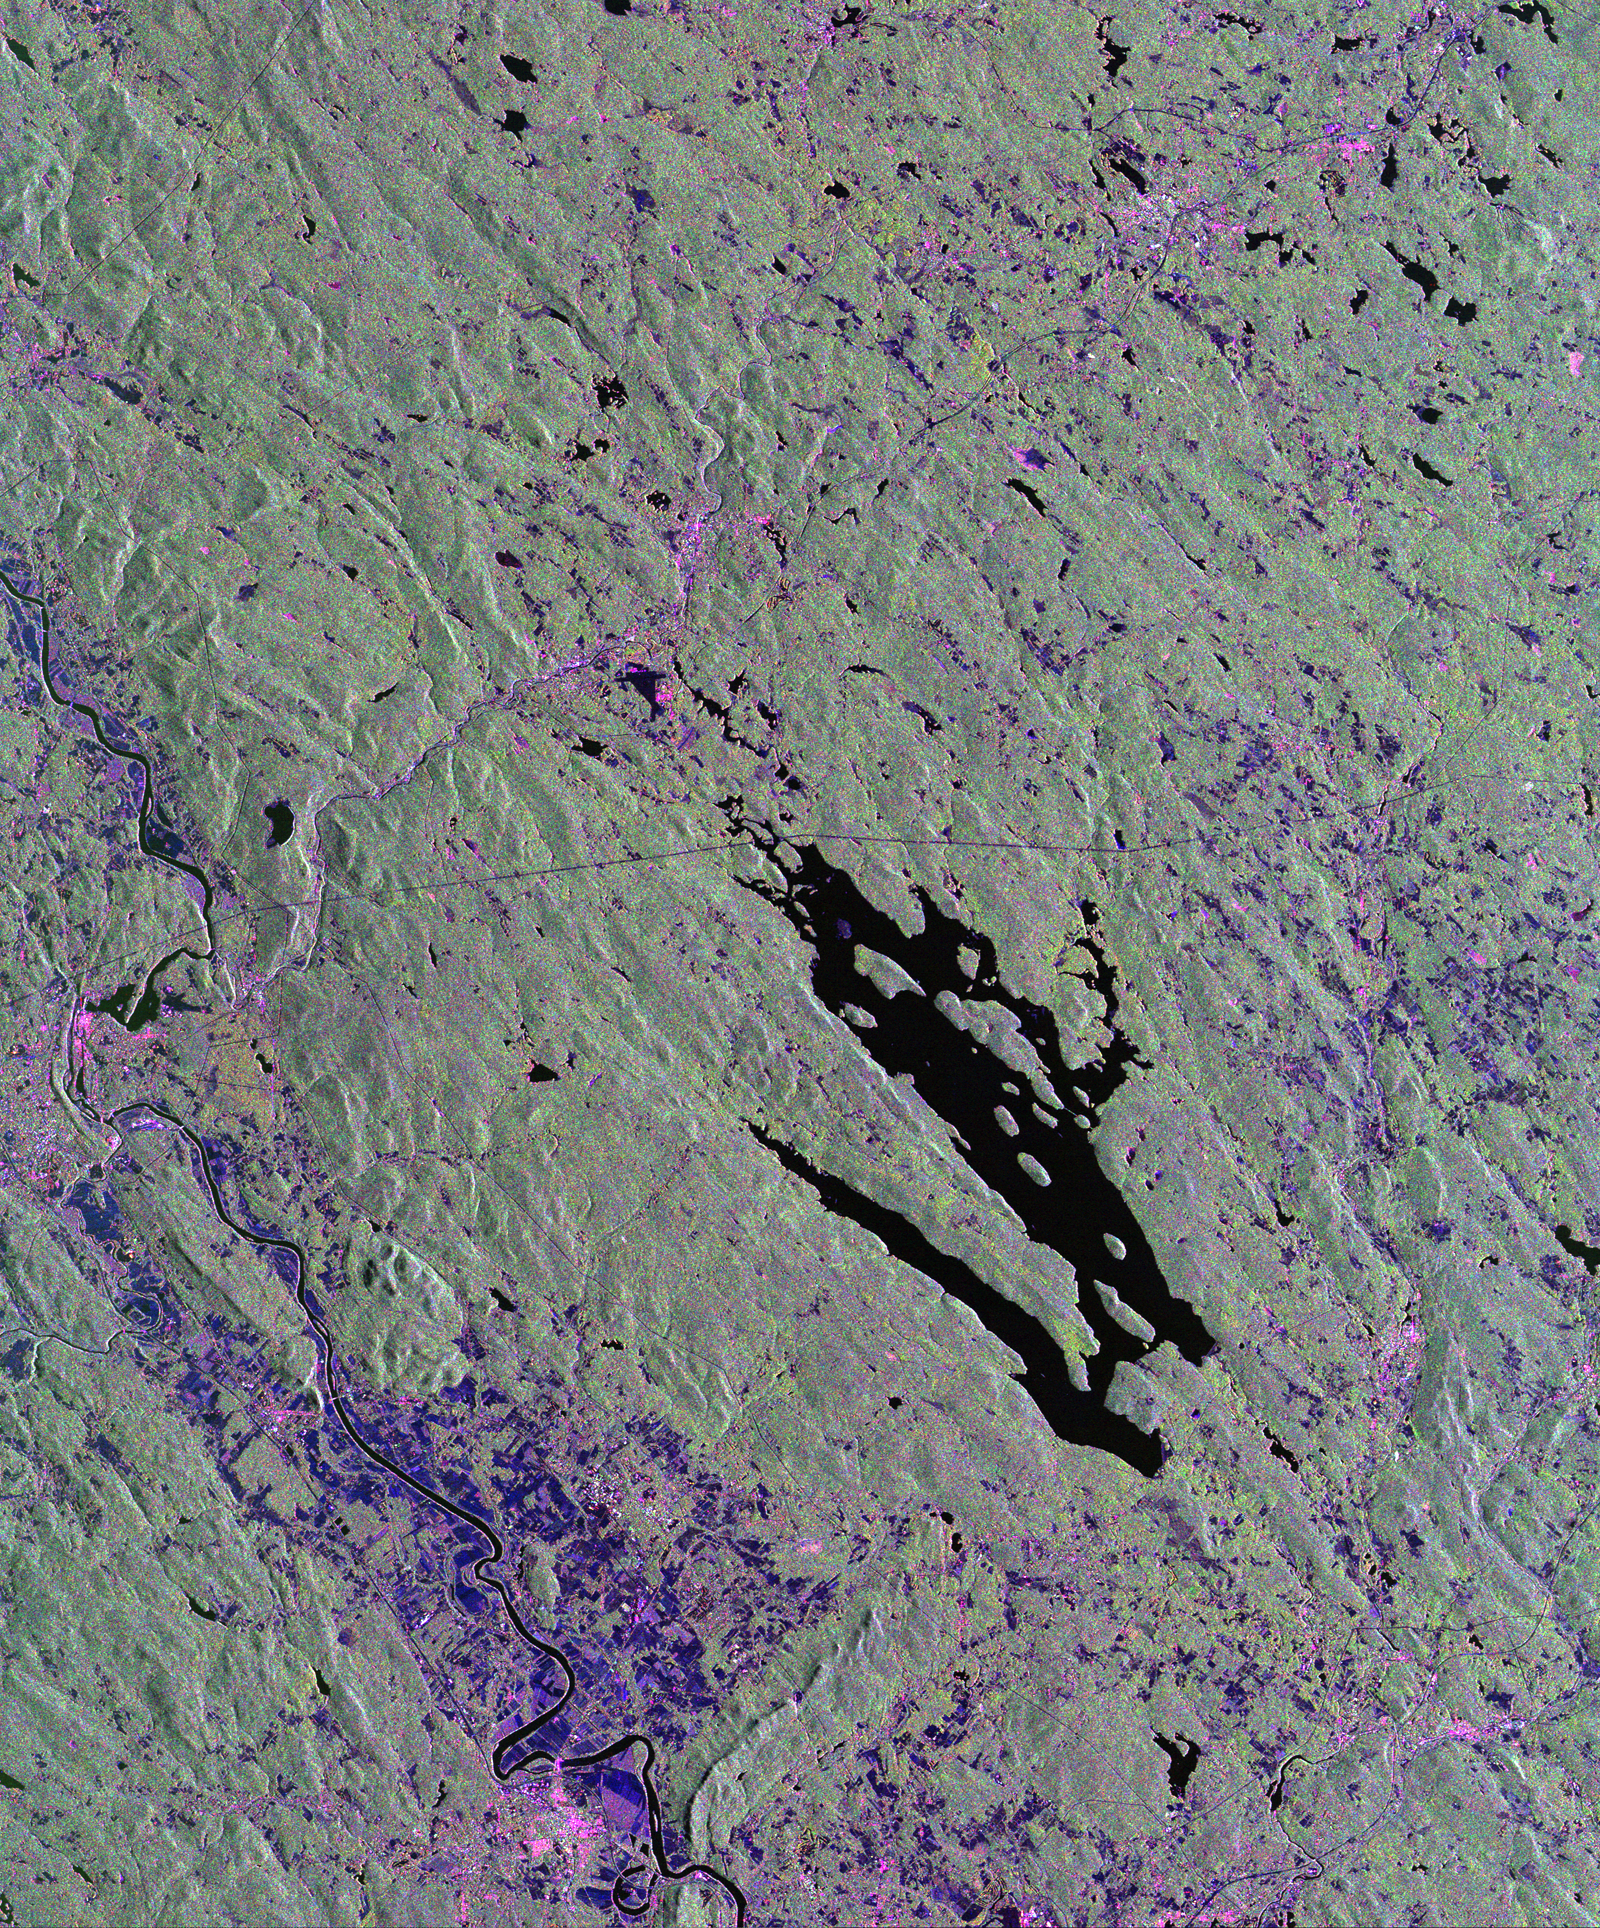

Space Radar Image of Harvard Forest

This is a radar image of the area surrounding the Harvard Forest in north-central Massachusetts that has been operated as a ecological research facility by Harvard University since 1907. At the center of the image is the Quabbin Reservoir, and the Connecticut River is at the lower left of the image. The Harvard Forest itself is just above the reservoir. Researchers are comparing the naturally occurring physical disturbances in the forest and the recent and projected chemical disturbances and their effects on the forest ecosystem. Agricultural land appears dark blue/purple, along with low shrub vegetation and some wetlands. Urban development is bright pink; the yellow to green tints are conifer-dominated vegetation with the pitch pine sand plain at the middle left edge of the image appearing very distinctive. The green tint may indicate pure pine plantation stands, and deciduous broadleaf trees appear gray/pink with perhaps wetter sites being pinker.

This image was acquired by the Spaceborne Imaging Radar-C/X-Band Synthetic Aperture Radar (SIR-C/X-SAR) aboard the space shuttle Endeavour. SIR-C/X-SAR, a joint mission of the German, Italian and the United States space agencies, is part of NASA’s Mission to Planet Earth. The image is centered at 42.50 degrees North latitude and 72.33 degrees West longitude and covers an area of 53 kilometers 63 by kilometers (33 miles by 39 miles). The colors in the image are assigned to different frequencies and polarizations of the radar as follows: red is L-band horizontally transmitted and horizontally received; green is L-band horizontally transmitted and vertically received; and blue is C-band horizontally transmitted and horizontally received.

Credit: NASA/JPL